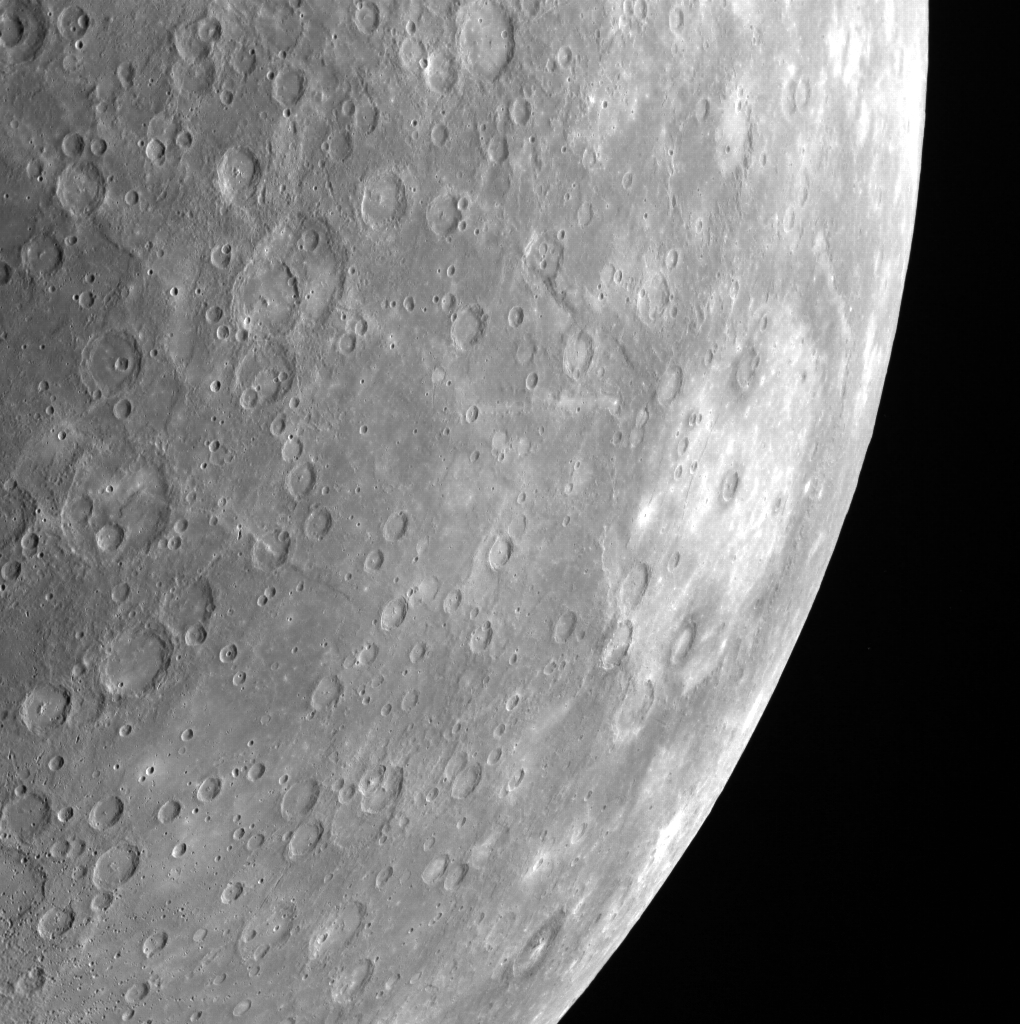

Rembrandt Stands Out

Rembrandt basin can be easily spotted on the right side of this limb image of Mercury. The basin’s light crater floor stands out in contrast to the surrounding darker material. Rembrandt is the second largest impact basin on Mercury. You can see Rembrandt basin compared to the size of the United States here.

This image was acquired as part of MDIS’s limb imaging campaign. Once per week, MDIS captures images of Mercury’s limb, with an emphasis on imaging the southern hemisphere limb. These limb images provide information about Mercury’s shape and complement measurements of topography made by the Mercury Laser Altimeter (MLA) of Mercury’s northern hemisphere.

Date acquired: January 01, 2013
Image Mission Elapsed Time (MET): 265508949
Image ID: 3247658
Instrument: Wide Angle Camera (WAC) of the Mercury Dual Imaging System (MDIS)
WAC filter: 7 (748 nanometers)
Center Latitude: -43.32°
Center Longitude: 75.38° E
Resolution: 1312 meters/pixel
Scale: Rembrandt basin has a diameter of 715 kilometers (444 miles)
Incidence Angle: 48.5°
Emission Angle: 52.8°
Phase Angle: 96.5°

The MESSENGER spacecraft is the first ever to orbit the planet Mercury, and the spacecraft’s seven scientific instruments and radio science investigation are unraveling the history and evolution of the Solar System’s innermost planet. MESSENGER acquired over 150,000 images and extensive other data sets. MESSENGER is capable of continuing orbital operations until early 2015.

For information regarding the use of images, see the MESSENGER image use policy.

Credit: NASA/Johns Hopkins University Applied Physics Laboratory/Carnegie Institution of Washington